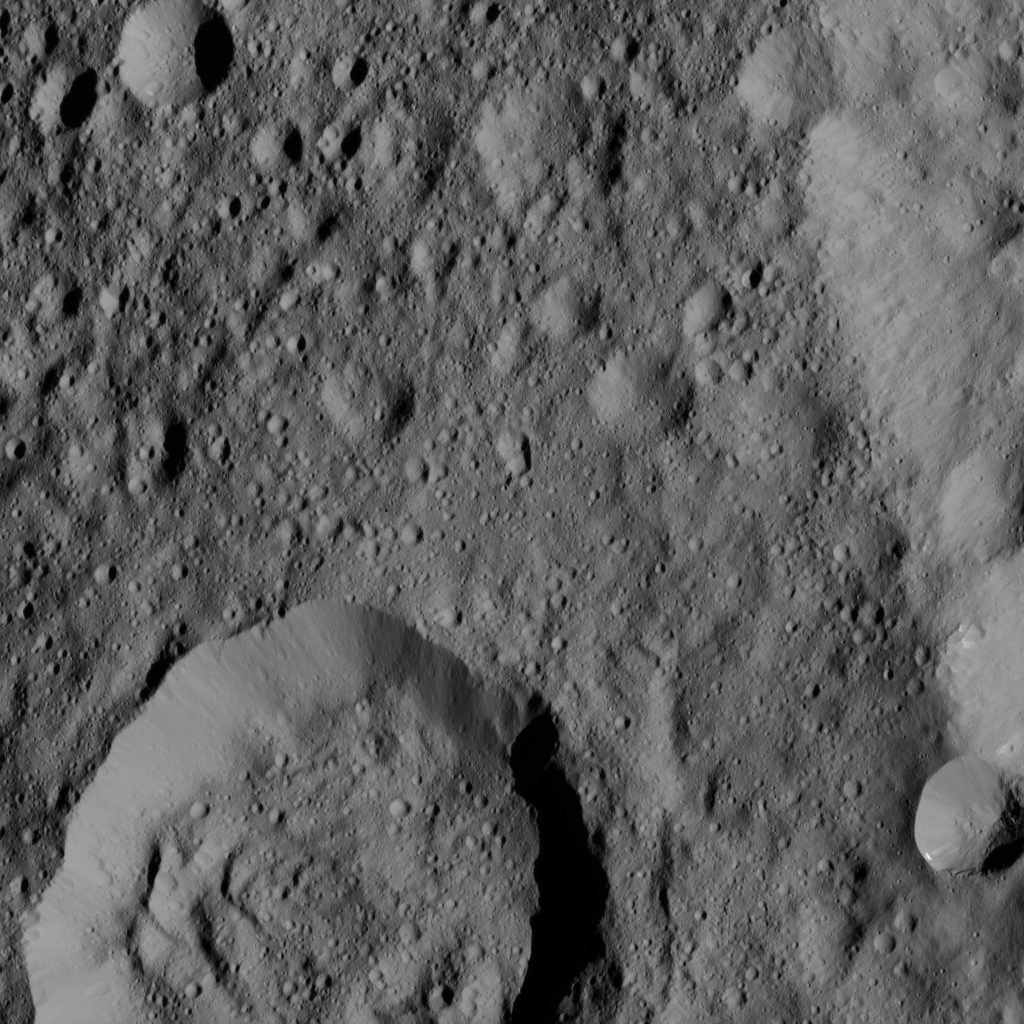

Dawn LAMO Image 134

Liber Crater is featured at lower left in this image from Ceres. Named for the Roman god of agriculture, Liber is 14 miles (23 kilometers) wide.

NASA’s Dawn spacecraft took this image on June 16, 2016, from its low-altitude mapping orbit, at a distance of about 240 miles (385 kilometers) above the surface. The image resolution is 120 feet (35 meters) per pixel.

Dawn’s mission is managed by JPL for NASA’s Science Mission Directorate in Washington. Dawn is a project of the directorate’s Discovery Program, managed by NASA’s Marshall Space Flight Center in Huntsville, Alabama. UCLA is responsible for overall Dawn mission science. Orbital ATK, Inc., in Dulles, Virginia, designed and built the spacecraft. The German Aerospace Center, the Max Planck Institute for Solar System Research, the Italian Space Agency and the Italian National Astrophysical Institute are international partners on the mission team.

Credit: NASA/JPL-Caltech/UCLA/MPS/DLR/IDA